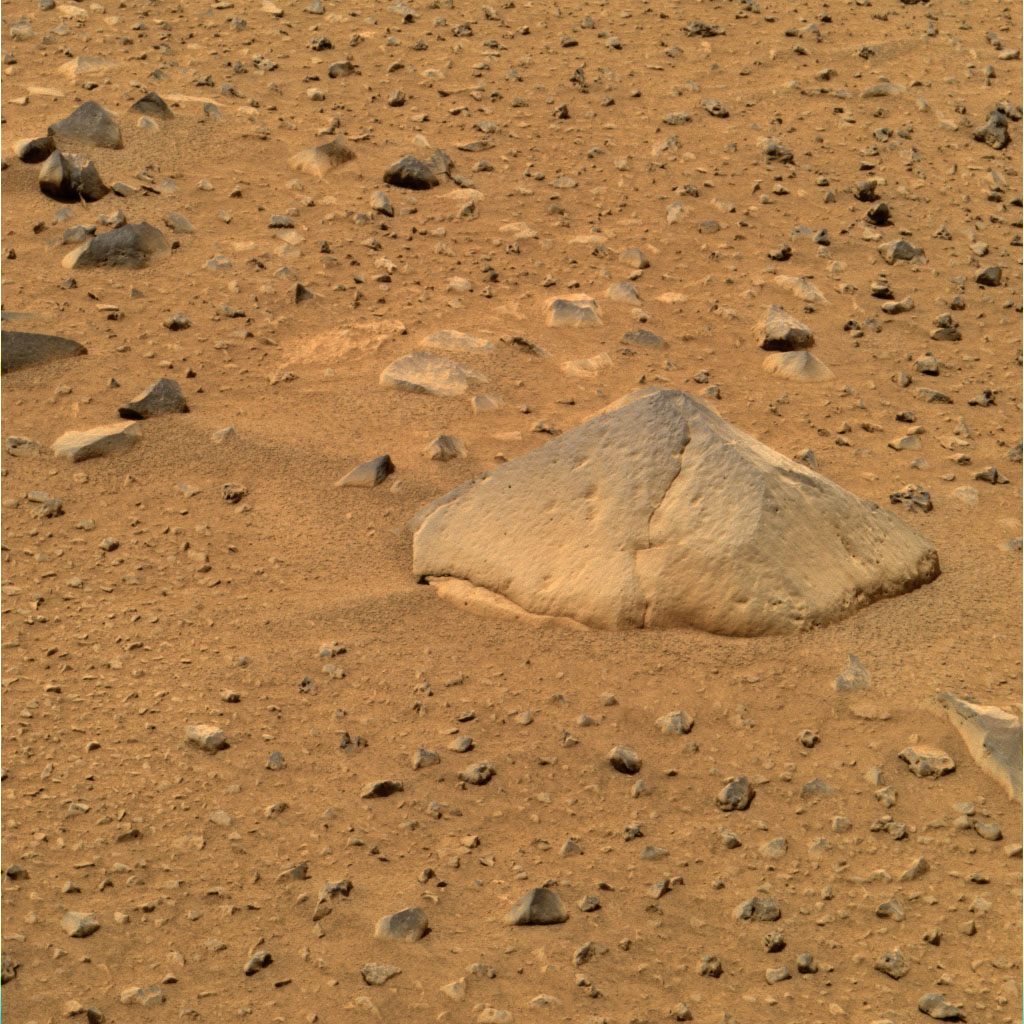

“They of the Great Rocks”

This approximate true color image taken by the panoramic camera onboard the Mars Exploration Rover Spirit shows “Adirondack,” the rover’s first target rock. Spirit traversed the sandy martian terrain at Gusev Crater to arrive in front of the football-sized rock on Sunday, Jan. 18, 2004, just three days after it successfully rolled off the lander. The rock was selected as Spirit’s first target because its dust-free, flat surface is ideally suited for grinding. Clean surfaces also are better for examining a rock’s top coating. Scientists named the angular rock after the Adirondack mountain range in New York. The word Adirondack is Native American and means “They of the great rocks.”

Credit: NASA/JPL/Cornell